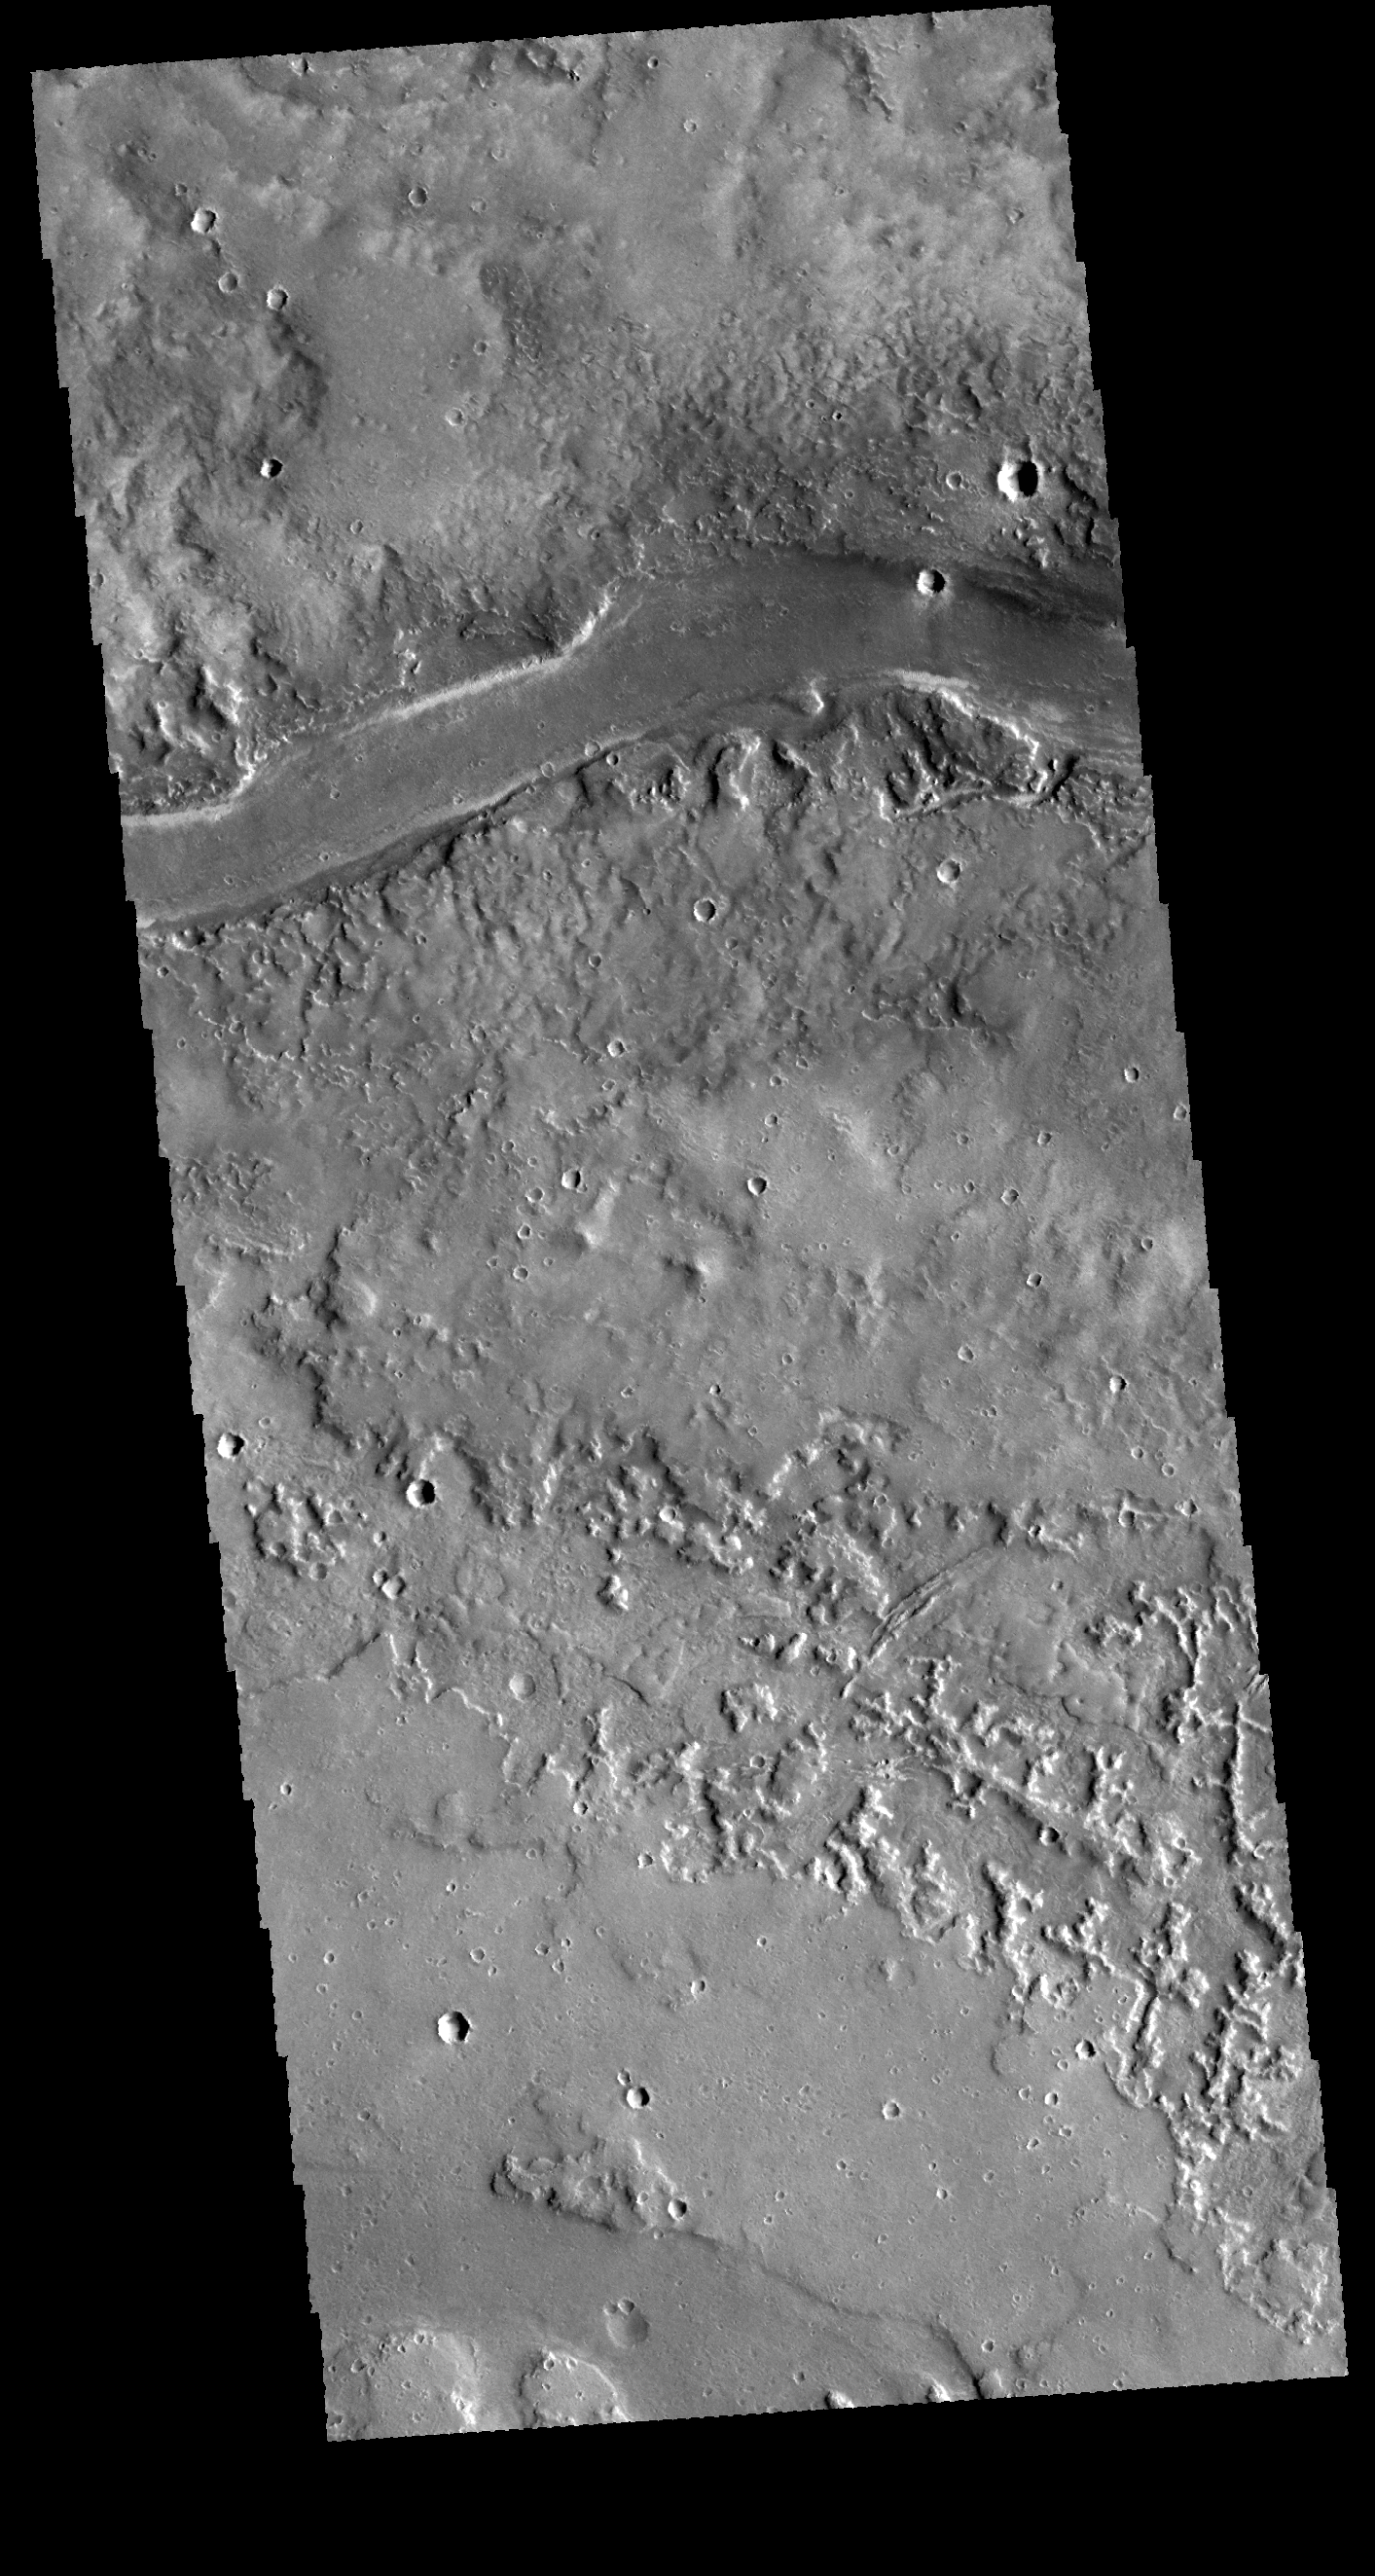

Granicus Valles

The channel in this VIS image is part of Granicus Valles. Granicus Valles is a large region of channels located west of the Elysium volcanic complex. These channels were likely created by the flow of volcanic lava rather than water.

Credit: NASA/JPL-Caltech/ASU